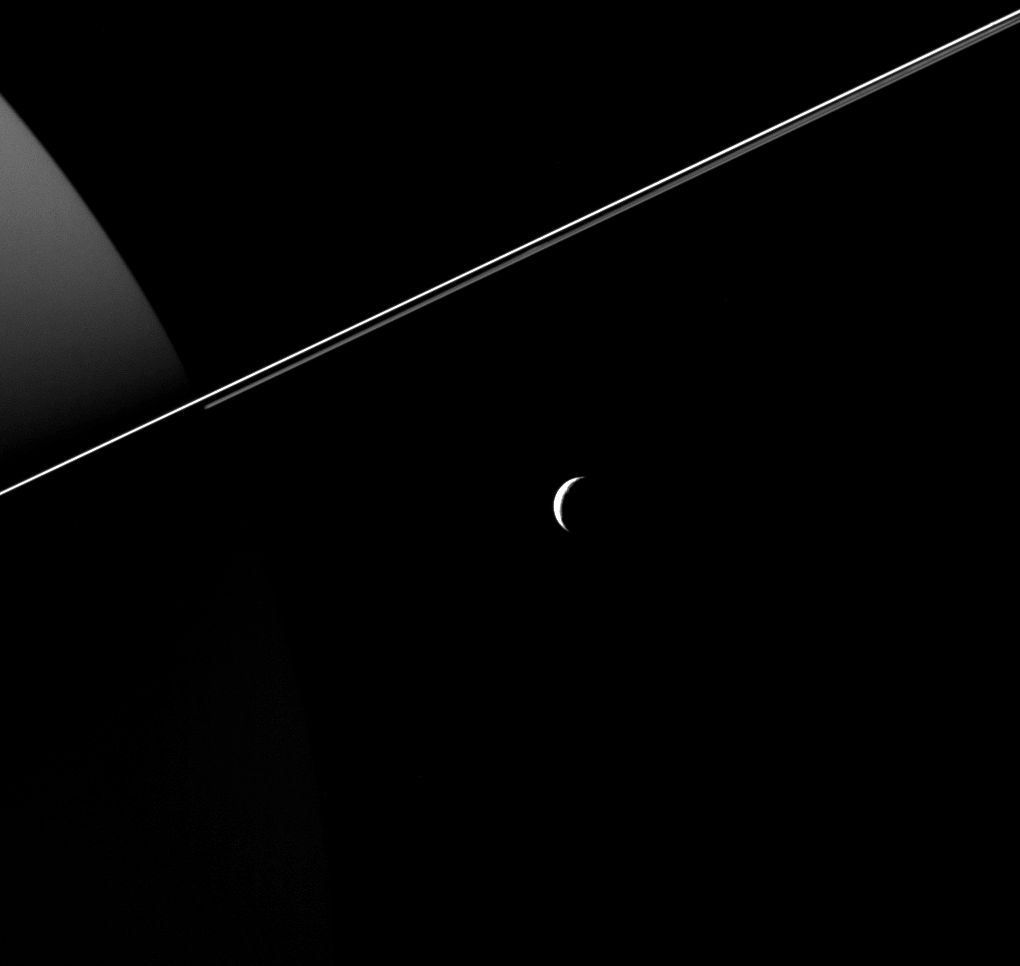

Crescent Tethys and Rings

Tethys, dwarfed by the scale of Saturn and its rings, appears as an elegant crescent in this image taken by NASA’s Cassini Spacecraft. Views like this are impossible from Earth, where we only see Saturn’s moons as (more or less) fully illuminated disks.

The region of Saturn seen at left is on the planet’s night side. Reflected light from the rings dimly illuminates the planet’s northern hemisphere.

This view looks toward the anti-Saturn side of Tethys. North on Tethys is up and rotated 24 degrees to the left. The image was taken in visible light with the Cassini spacecraft wide-angle camera on Aug. 18, 2015.

The view was acquired at a distance of approximately 184,000 miles (296,000 kilometers) from Tethys. Image scale is 11 miles (18 kilometers) per pixel.

The Cassini mission is a cooperative project of NASA, ESA (the European Space Agency) and the Italian Space Agency. The Jet Propulsion Laboratory, a division of the California Institute of Technology in Pasadena, manages the mission for NASA’s Science Mission Directorate, Washington. The Cassini orbiter and its two onboard cameras were designed, developed and assembled at JPL. The imaging operations center is based at the Space Science Institute in Boulder, Colorado.

Credit: NASA/JPL-Caltech/Space Science Institute